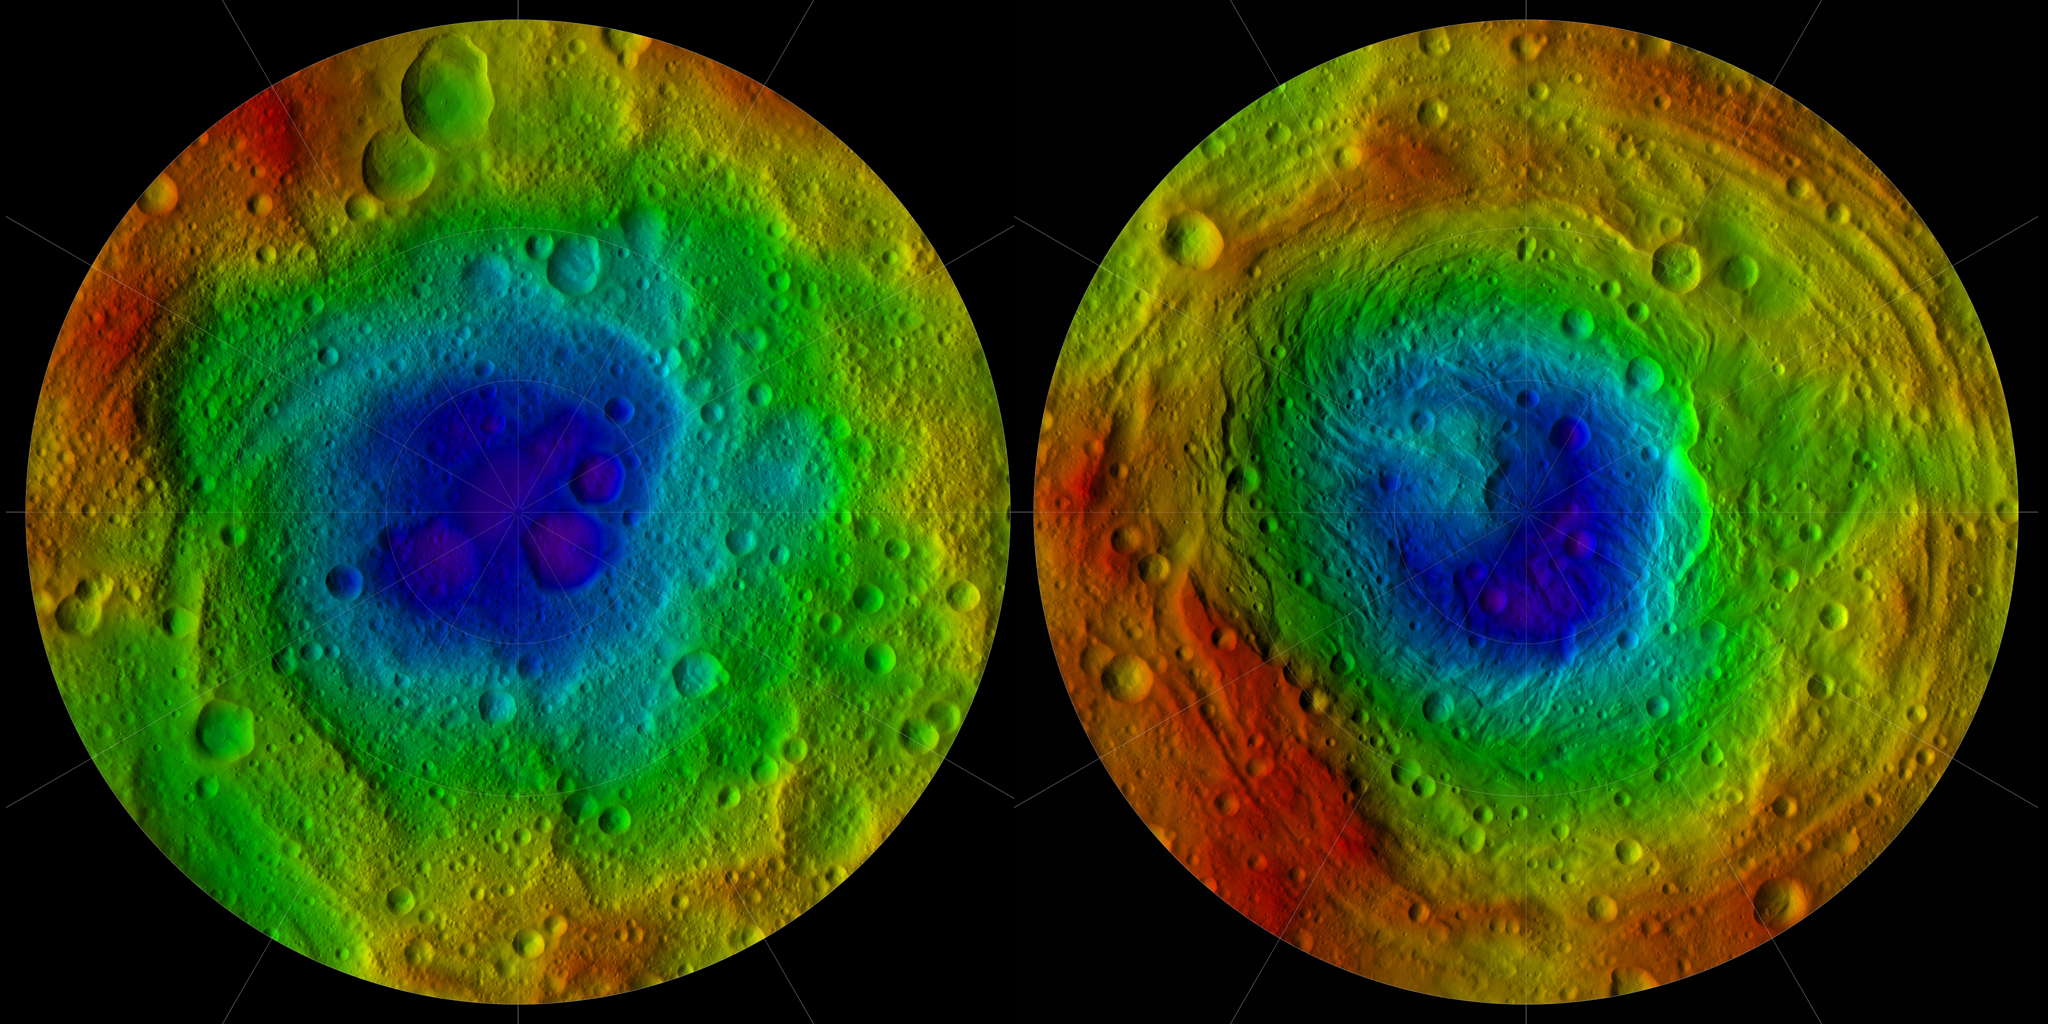

Shape of Vesta

This image from NASA’s Dawn mission shows the topography of the northern and southern hemispheres of the giant asteroid Vesta, updated with pictures obtained during Dawn’s last look back. Around the time of Dawn’s departure from Vesta in the late summer of 2012, dawn was beginning to creep over the high northern latitudes, which were dark when Dawn arrived in the summer of 2011.

These color-shaded relief maps show the northern and southern hemispheres of Vesta, derived from images analysis. Colors represent distance relative to Vesta’s center, with lows in violet and highs in red. In the northern hemisphere map on the left (Figure 1), the surface ranges from lows of minus 13.82 miles (22.24 kilometers) to highs of 27.48 miles (44.22 kilometers). Light reflected off the walls of some shadowed craters at the north pole (in the center of the image) was used to determine the height. In the southern hemisphere map on the right (Figure 2), the surface ranges from lows of minus 23.65 miles (38.06 kilometers) to 26.61 miles (42.82 kilometers).

The shape model was constructed using images from Dawn’s framing camera that were obtained from July 17, 2011, to Aug. 26, 2012. The data have been stereographically projected on a 300-mile-diameter (500-kilometer-diameter) sphere with the poles at the center.

The three craters that make up Dawn’s “snowman” feature can be seen at the top of the northern hemisphere map on the left. A mountain more than twice the height of Mount Everest, inside the largest impact basin on Vesta, can be seen near the center of the southern hemisphere map on the right.

These images are the last in Dawn’s Image of the Day series during the cruise to Dawn’s second destination, Ceres. A full set of Dawn data is being archived at http://pds.nasa.gov/.

The Dawn mission to Vesta and Ceres is managed by NASA’s Jet Propulsion Laboratory, a division of the California Institute of Technology in Pasadena, for NASA’s Science Mission Directorate, Washington D.C. UCLA is responsible for overall Dawn mission science. The Dawn framing cameras were developed and built under the leadership of the Max Planck Institute for Solar System Research, Katlenburg-Lindau, Germany, with significant contributions by DLR German Aerospace Center, Institute of Planetary Research, Berlin, and in coordination with the Institute of Computer and Communication Network Engineering, Braunschweig. The Framing Camera project is funded by the Max Planck Society, DLR, and NASA/JPL.

Credit: NASA/JPL-Caltech/UCLA/MPS/DLR/IDA/PSI